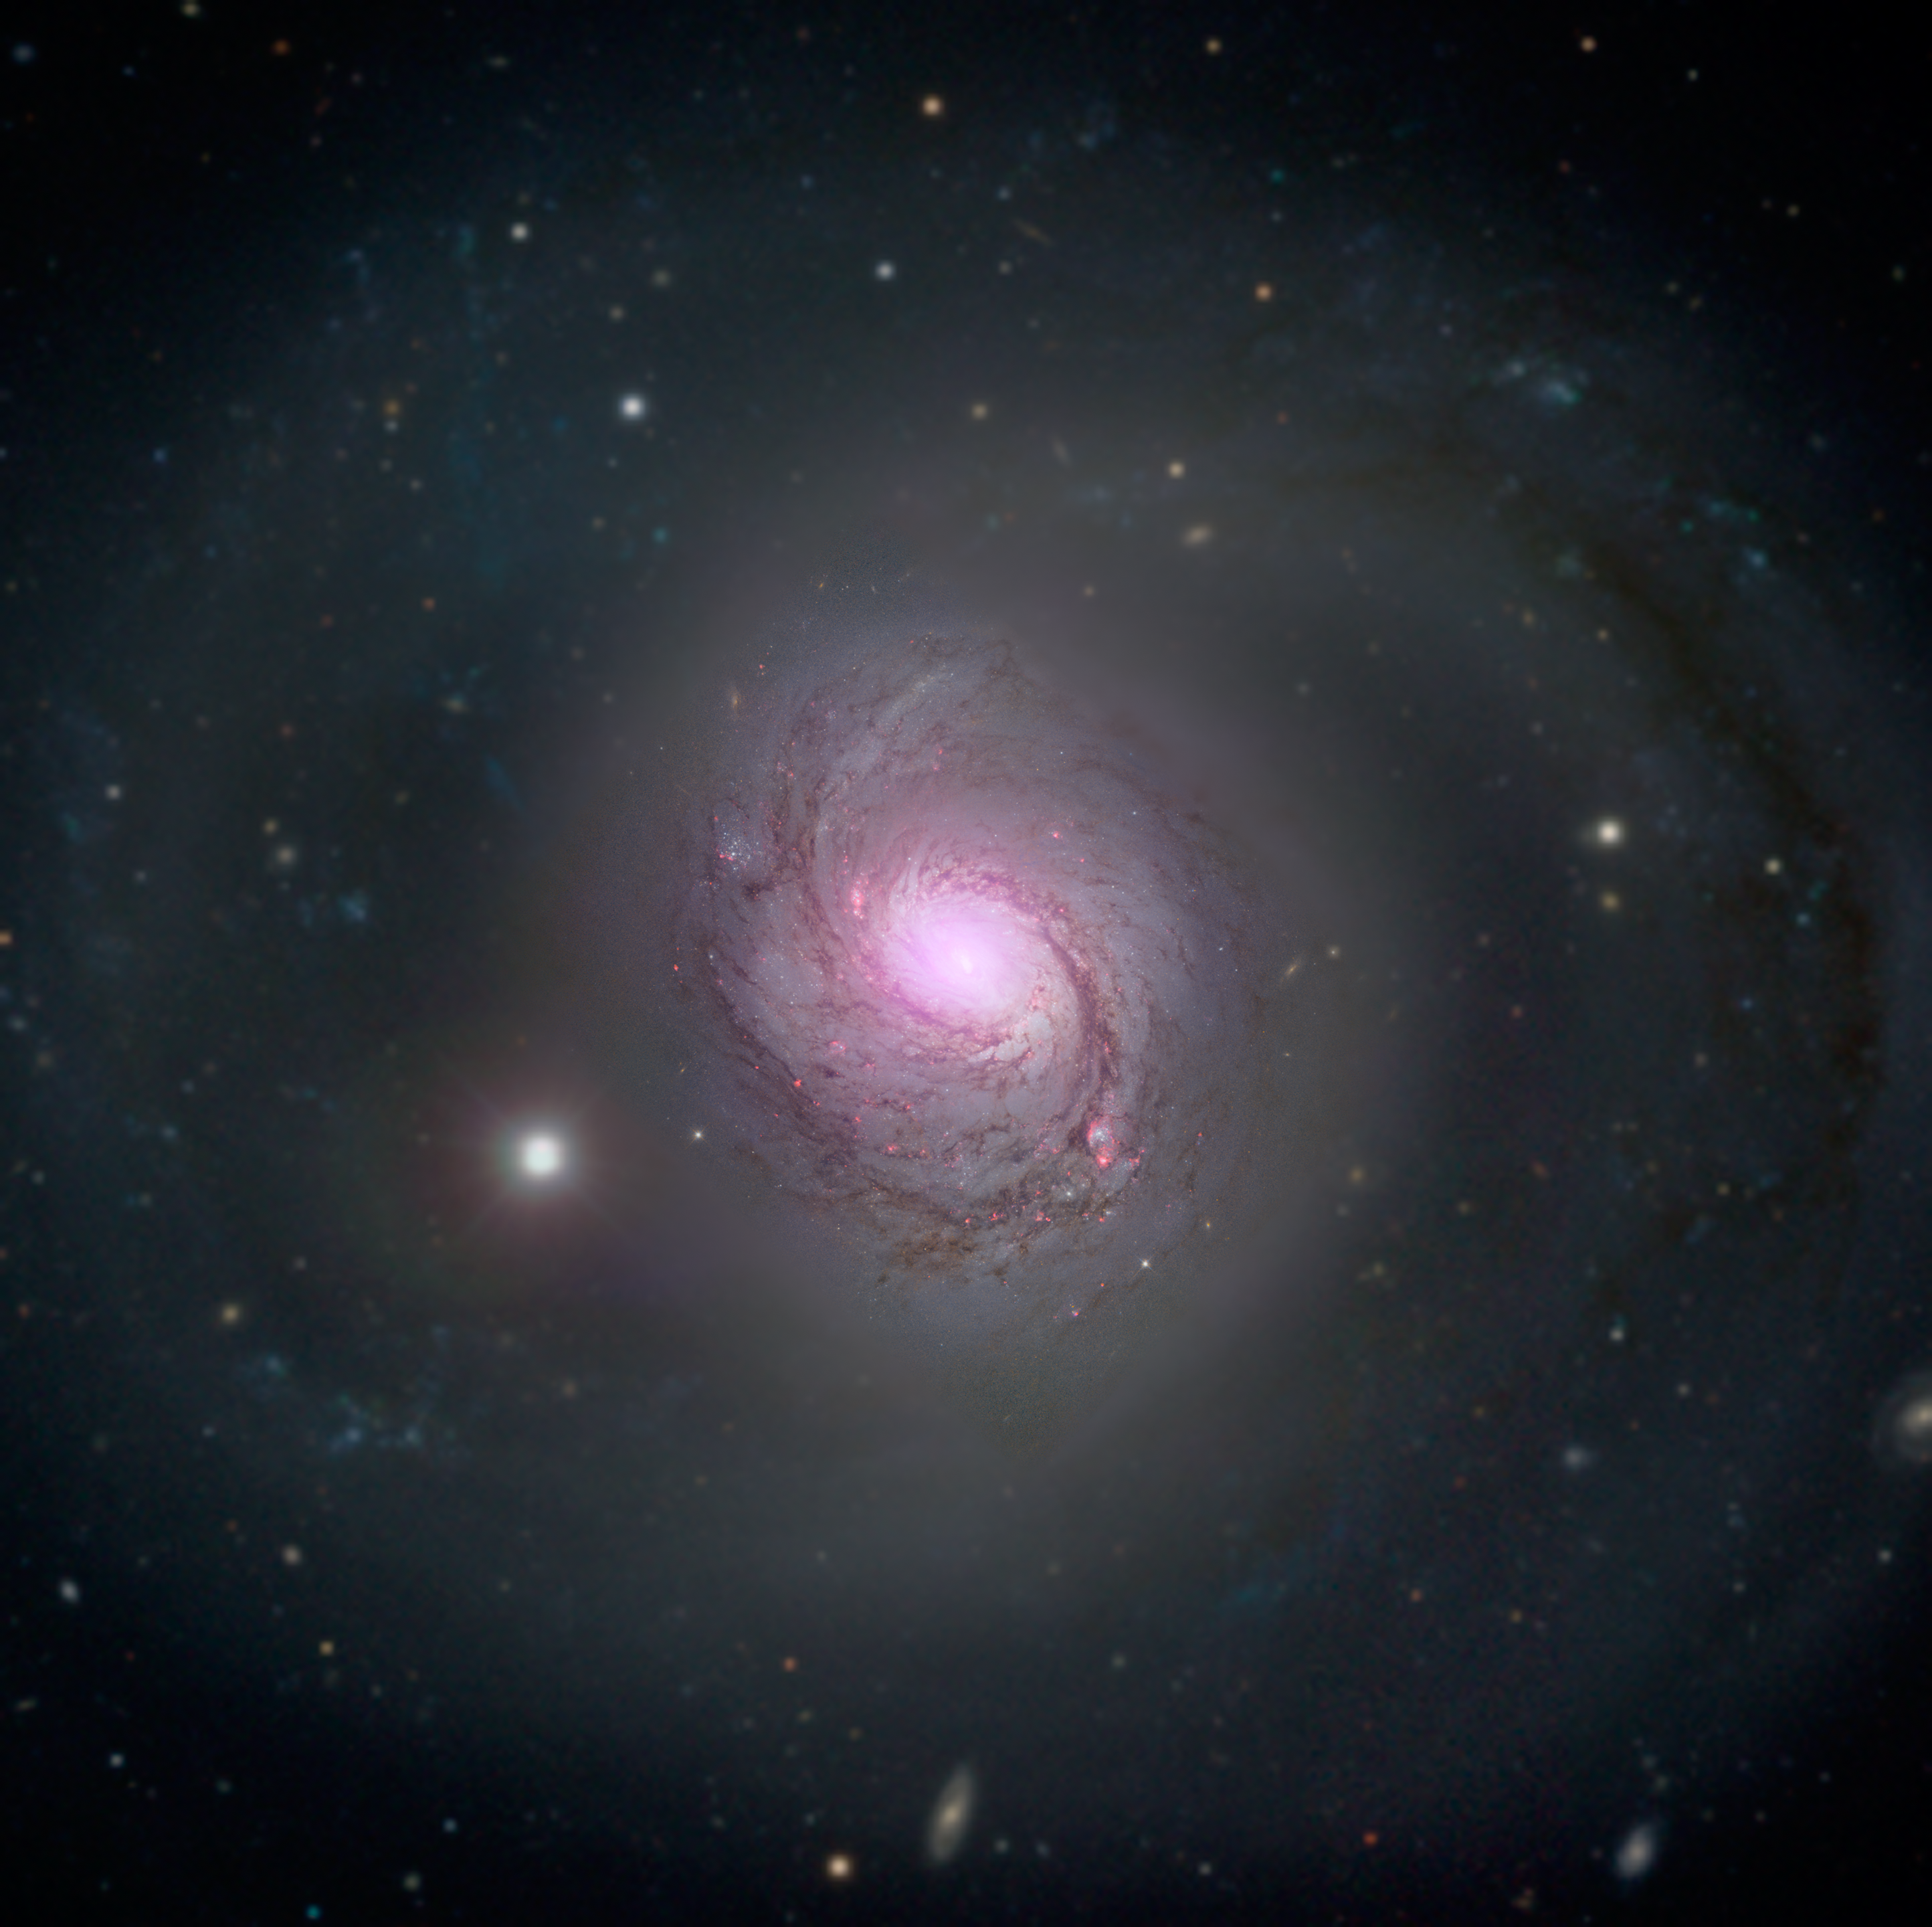

NuSTAR’s View of Galaxy NGC 1068

Galaxy NGC 1068 is shown in visible light and X-rays in this composite image. High-energy X-rays (magenta) captured by NASA’s Nuclear Spectroscopic Telescope Array, or NuSTAR, are overlaid on visible-light images from both NASA’s Hubble Space Telescope and the Sloan Digital Sky Survey. The X-ray light is coming from an active supermassive black hole, also known as a quasar, in the center of the galaxy. This supermassive black hole has been extensively studied due to its relatively close proximity to our galaxy. NGC 1068 is about 47 million light-years away in the constellation Cetus.

The supermassive black hole is also one of the most obscured known, blanketed by thick clouds of gas and dust. NuSTAR’s high-energy X-ray view is the first to penetrate the walls of this black hole’s hidden lair.

NuSTAR is a Small Explorer mission led by the California Institute of Technology in Pasadena and managed by NASA’s Jet Propulsion Laboratory, also in Pasadena, for NASA’s Science Mission Directorate in Washington. The spacecraft was built by Orbital Sciences Corporation, Dulles, Virginia. Its instrument was built by a consortium including Caltech; JPL; the University of California, Berkeley; Columbia University, New York; NASA’s Goddard Space Flight Center, Greenbelt, Maryland; the Danish Technical University in Denmark; Lawrence Livermore National Laboratory, Livermore, California; ATK Aerospace Systems, Goleta, California, and with support from the Italian Space Agency (ASI) Science Data Center.

NuSTAR’s mission operations center is at UC Berkeley, with the ASI providing its equatorial ground station located at Malindi, Kenya. The mission’s outreach program is based at Sonoma State University, Rohnert Park, California. NASA’s Explorer Program is managed by Goddard. JPL is managed by Caltech for NASA.

Credit: NASA/JPL-Caltech/Roma Tre Univ.